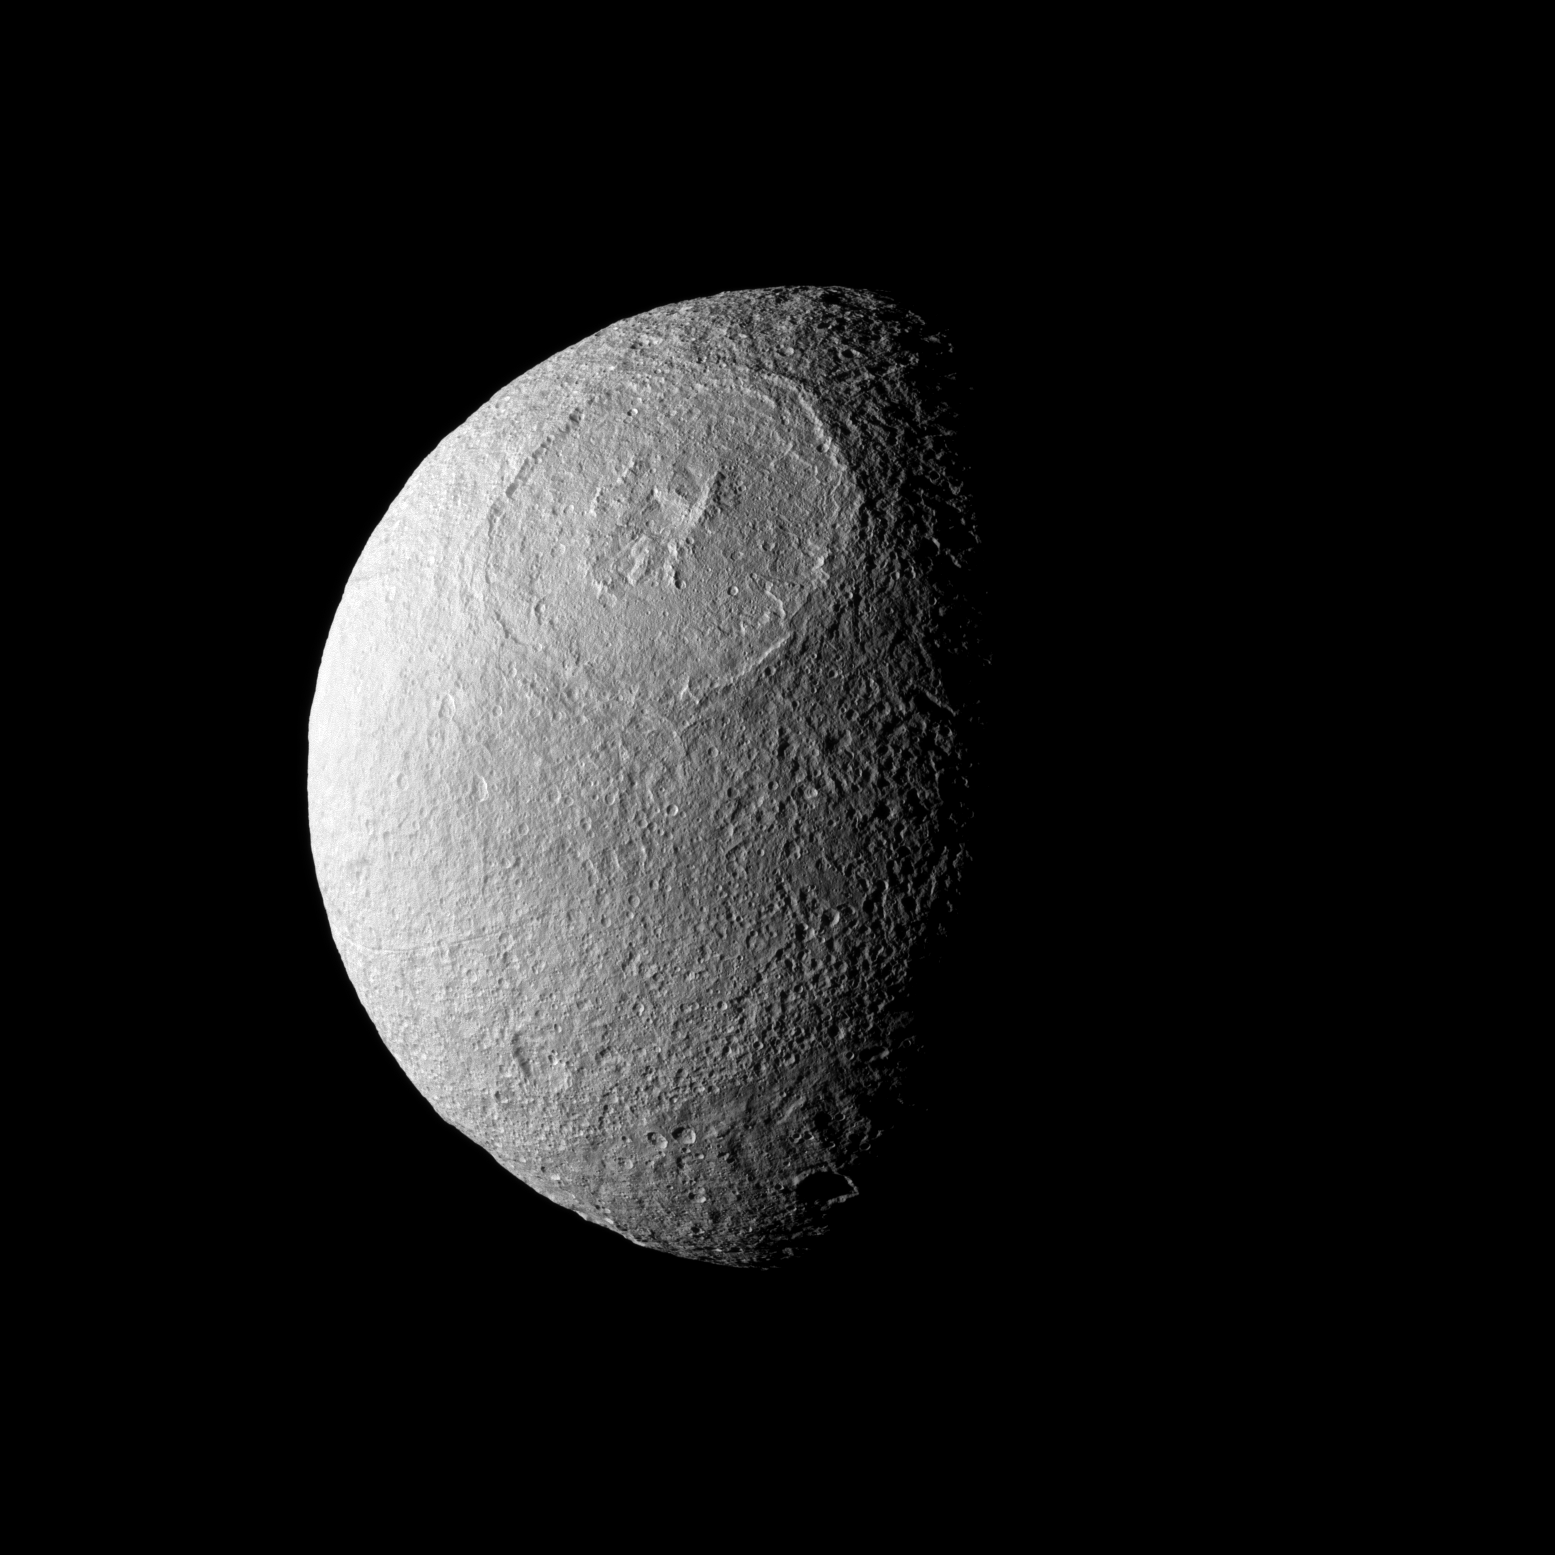

Epic Odysseus

Odysseus Crater, with a size of epic proportions, stretches across a large northern expanse on Saturn’s moon Tethys.

This view looks toward the leading hemisphere of Tethys (1,062 kilometers, or 660 miles across). Odysseus Crater is 450 kilometers, or 280 miles, across. North on Tethys is up and rotated 3 degrees to the right.

The image was taken in visible green light with the Cassini spacecraft narrow-angle camera on Feb. 14, 2010. The view was obtained at a distance of approximately 178,000 kilometers (111,000 miles) from Tethys and at a Sun-Tethys-spacecraft, or phase, angle of 73 degrees. Image scale is about 1 kilometer (about 3,485 feet) per pixel.

The Cassini-Huygens mission is a cooperative project of NASA, the European Space Agency and the Italian Space Agency. The Jet Propulsion Laboratory, a division of the California Institute of Technology in Pasadena, manages the mission for NASA’s Science Mission Directorate, Washington, D.C. The Cassini orbiter and its two onboard cameras were designed, developed and assembled at JPL. The imaging operations center is based at the Space Science Institute in Boulder, Colo.

Credit: NASA/JPL/Space Science Institute